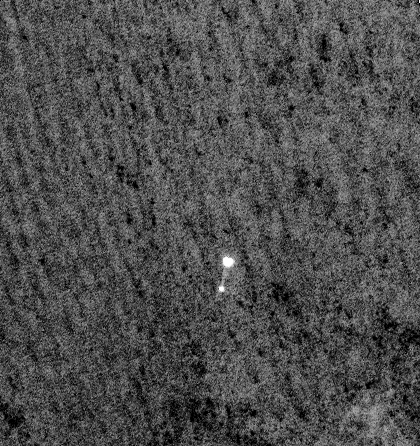

Phoenix Makes a Grand Entrance

NASA’s Phoenix Mars Lander can be seen parachuting down to Mars, in this image captured by the High Resolution Imaging Science Experiment (HiRISE) camera on NASA’s Mars Reconnaissance Orbiter. This is the first time that a spacecraft has imaged the final descent of another spacecraft onto a planetary body.

From a distance of about 310 kilometers (193 miles) above the surface of Mars, Mars Reconnaissance Orbiter pointed its HiRISE camera obliquely toward Phoenix to capture this shot. Phoenix had just opened its parachute 46 seconds earlier, jettisoned its heat shield and was two minutes and 52 seconds away from landing on the Red Planet. The image reveals the parachute and a dangling Phoenix below. The chords attaching the spacecraft’s back shell and parachute are faintly visible. The surroundings look dark, but correspond to the fully illuminated Martian surface, which is much darker than the parachute and back shell.

Phoenix released its parachute at an altitude of about 12.6 kilometers (7.8 miles).

The HiRISE, acquired this image on May 25, 2008, at 4:36 p.m. Pacific Time (7:36 p.m. Eastern Time). It is a highly oblique view of the Martian surface, 26 degrees above the horizon, or 64 degrees from the normal straight-down imaging of Mars Reconnaissance Orbiter. The image has a scale of 0.76 meters per pixel.

This image has been brightened to show the patterned surface of Mars in the background.

NASA’s Jet Propulsion Laboratory, a division of the California Institute of Technology in Pasadena, manages the Mars Reconnaissance Orbiter for NASA’s Science Mission Directorate, Washington. Lockheed Martin Space Systems, Denver, is the prime contractor for the project and built the spacecraft. The High Resolution Imaging Science Experiment is operated by the University of Arizona, Tucson, and the instrument was built by Ball Aerospace & Technologies Corp., Boulder, Colo.

Photojournal Note: As planned, the Phoenix lander, which landed May 25, 2008 23:53 UTC, ended communications in November 2008, about six months after landing, when its solar panels ceased operating in the dark Martian winter.

Credit: NASA/JPL-Caltech/University of Arizona